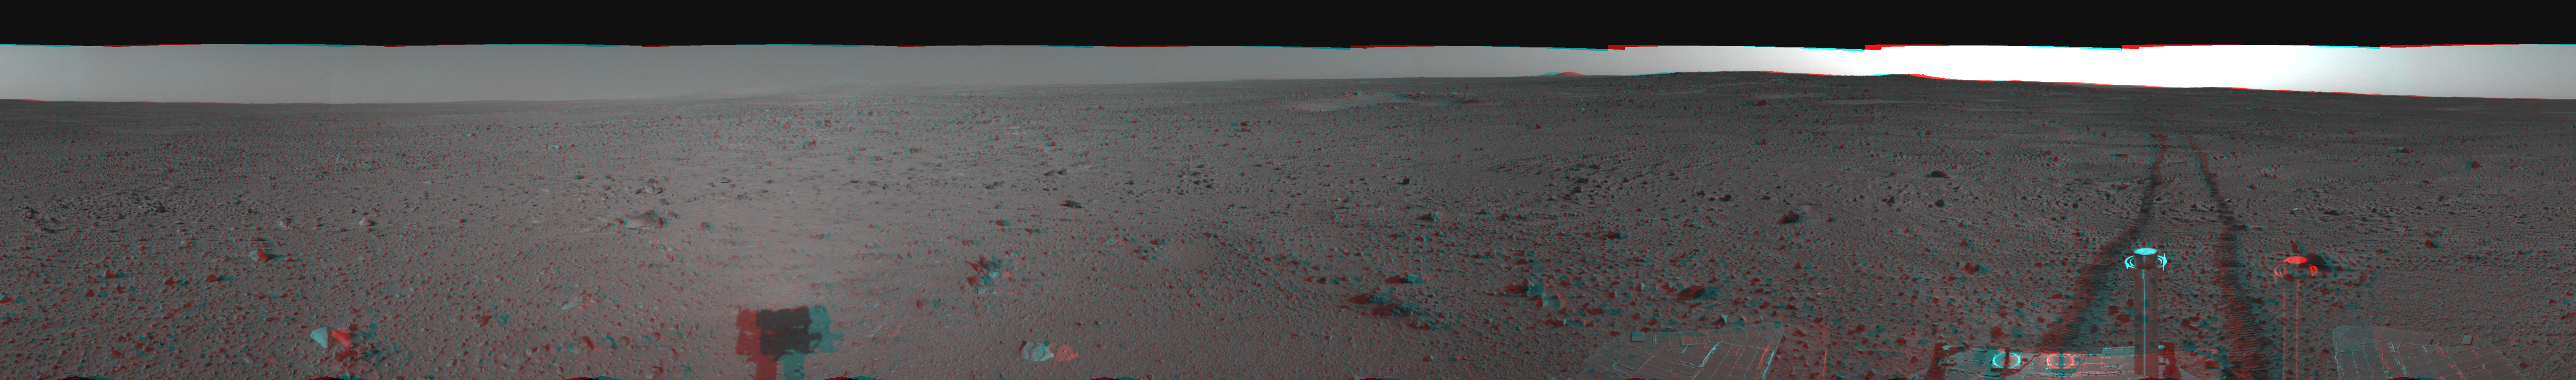

Spirit’s View on Sol 110 in 3-D

This three-dimensional, cylindrical-perspective projection was assembled from images taken by the navigation camera on the Mars Exploration Rover Spirit on sol 110 (April 24, 2004) at a region dubbed “site 35.” Spirit is sitting approximately 33 meters (100 feet) away from the northeast rim of “Missoula” crater.

See PIA05816 for left eye view and PIA05817 for right eye view of this 3-D cylindrical-perspective projection.

Credit: NASA/JPL